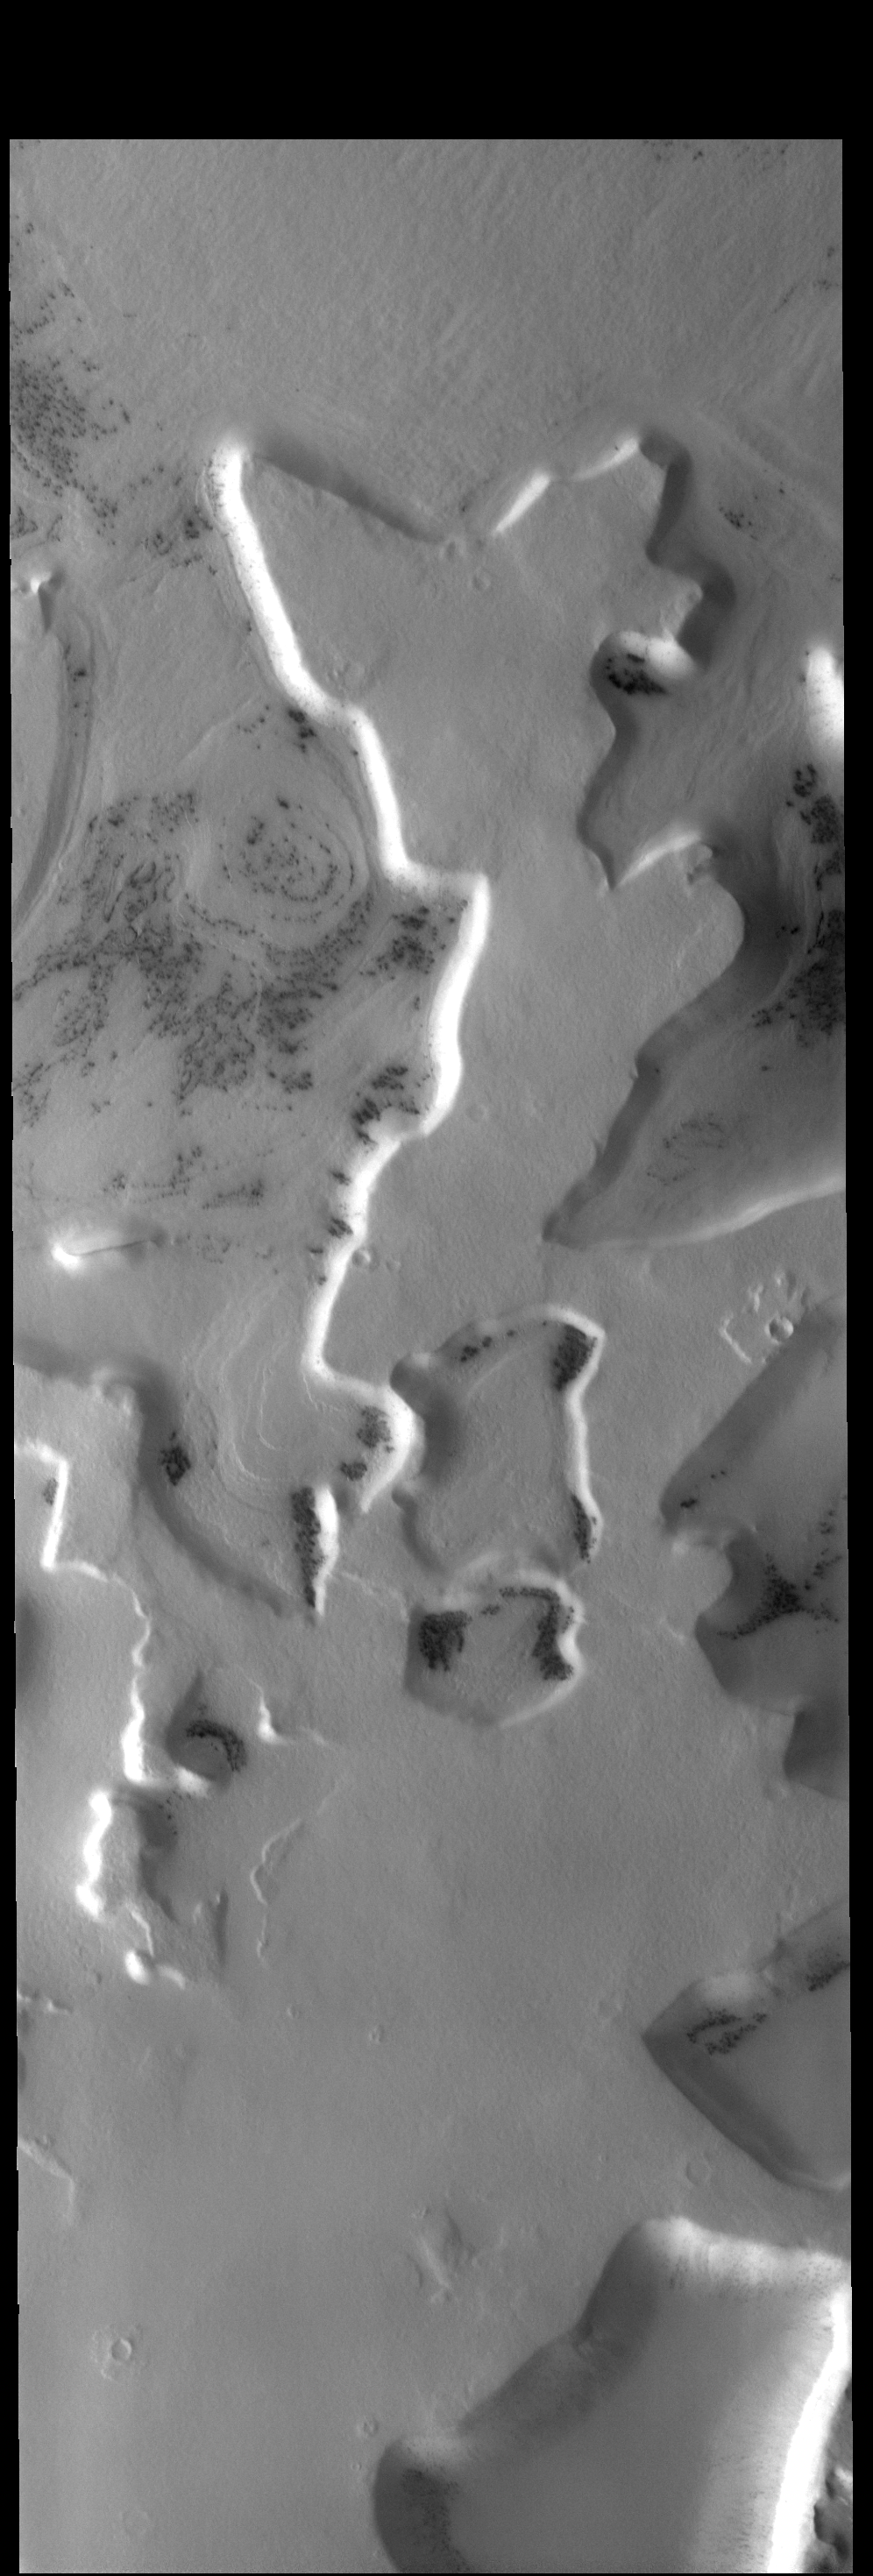

South Polar Features

Today’s VIS image shows a region of plateaus and depressions near the south polar cap.

Credit: NASA/JPL-Caltech/ASU